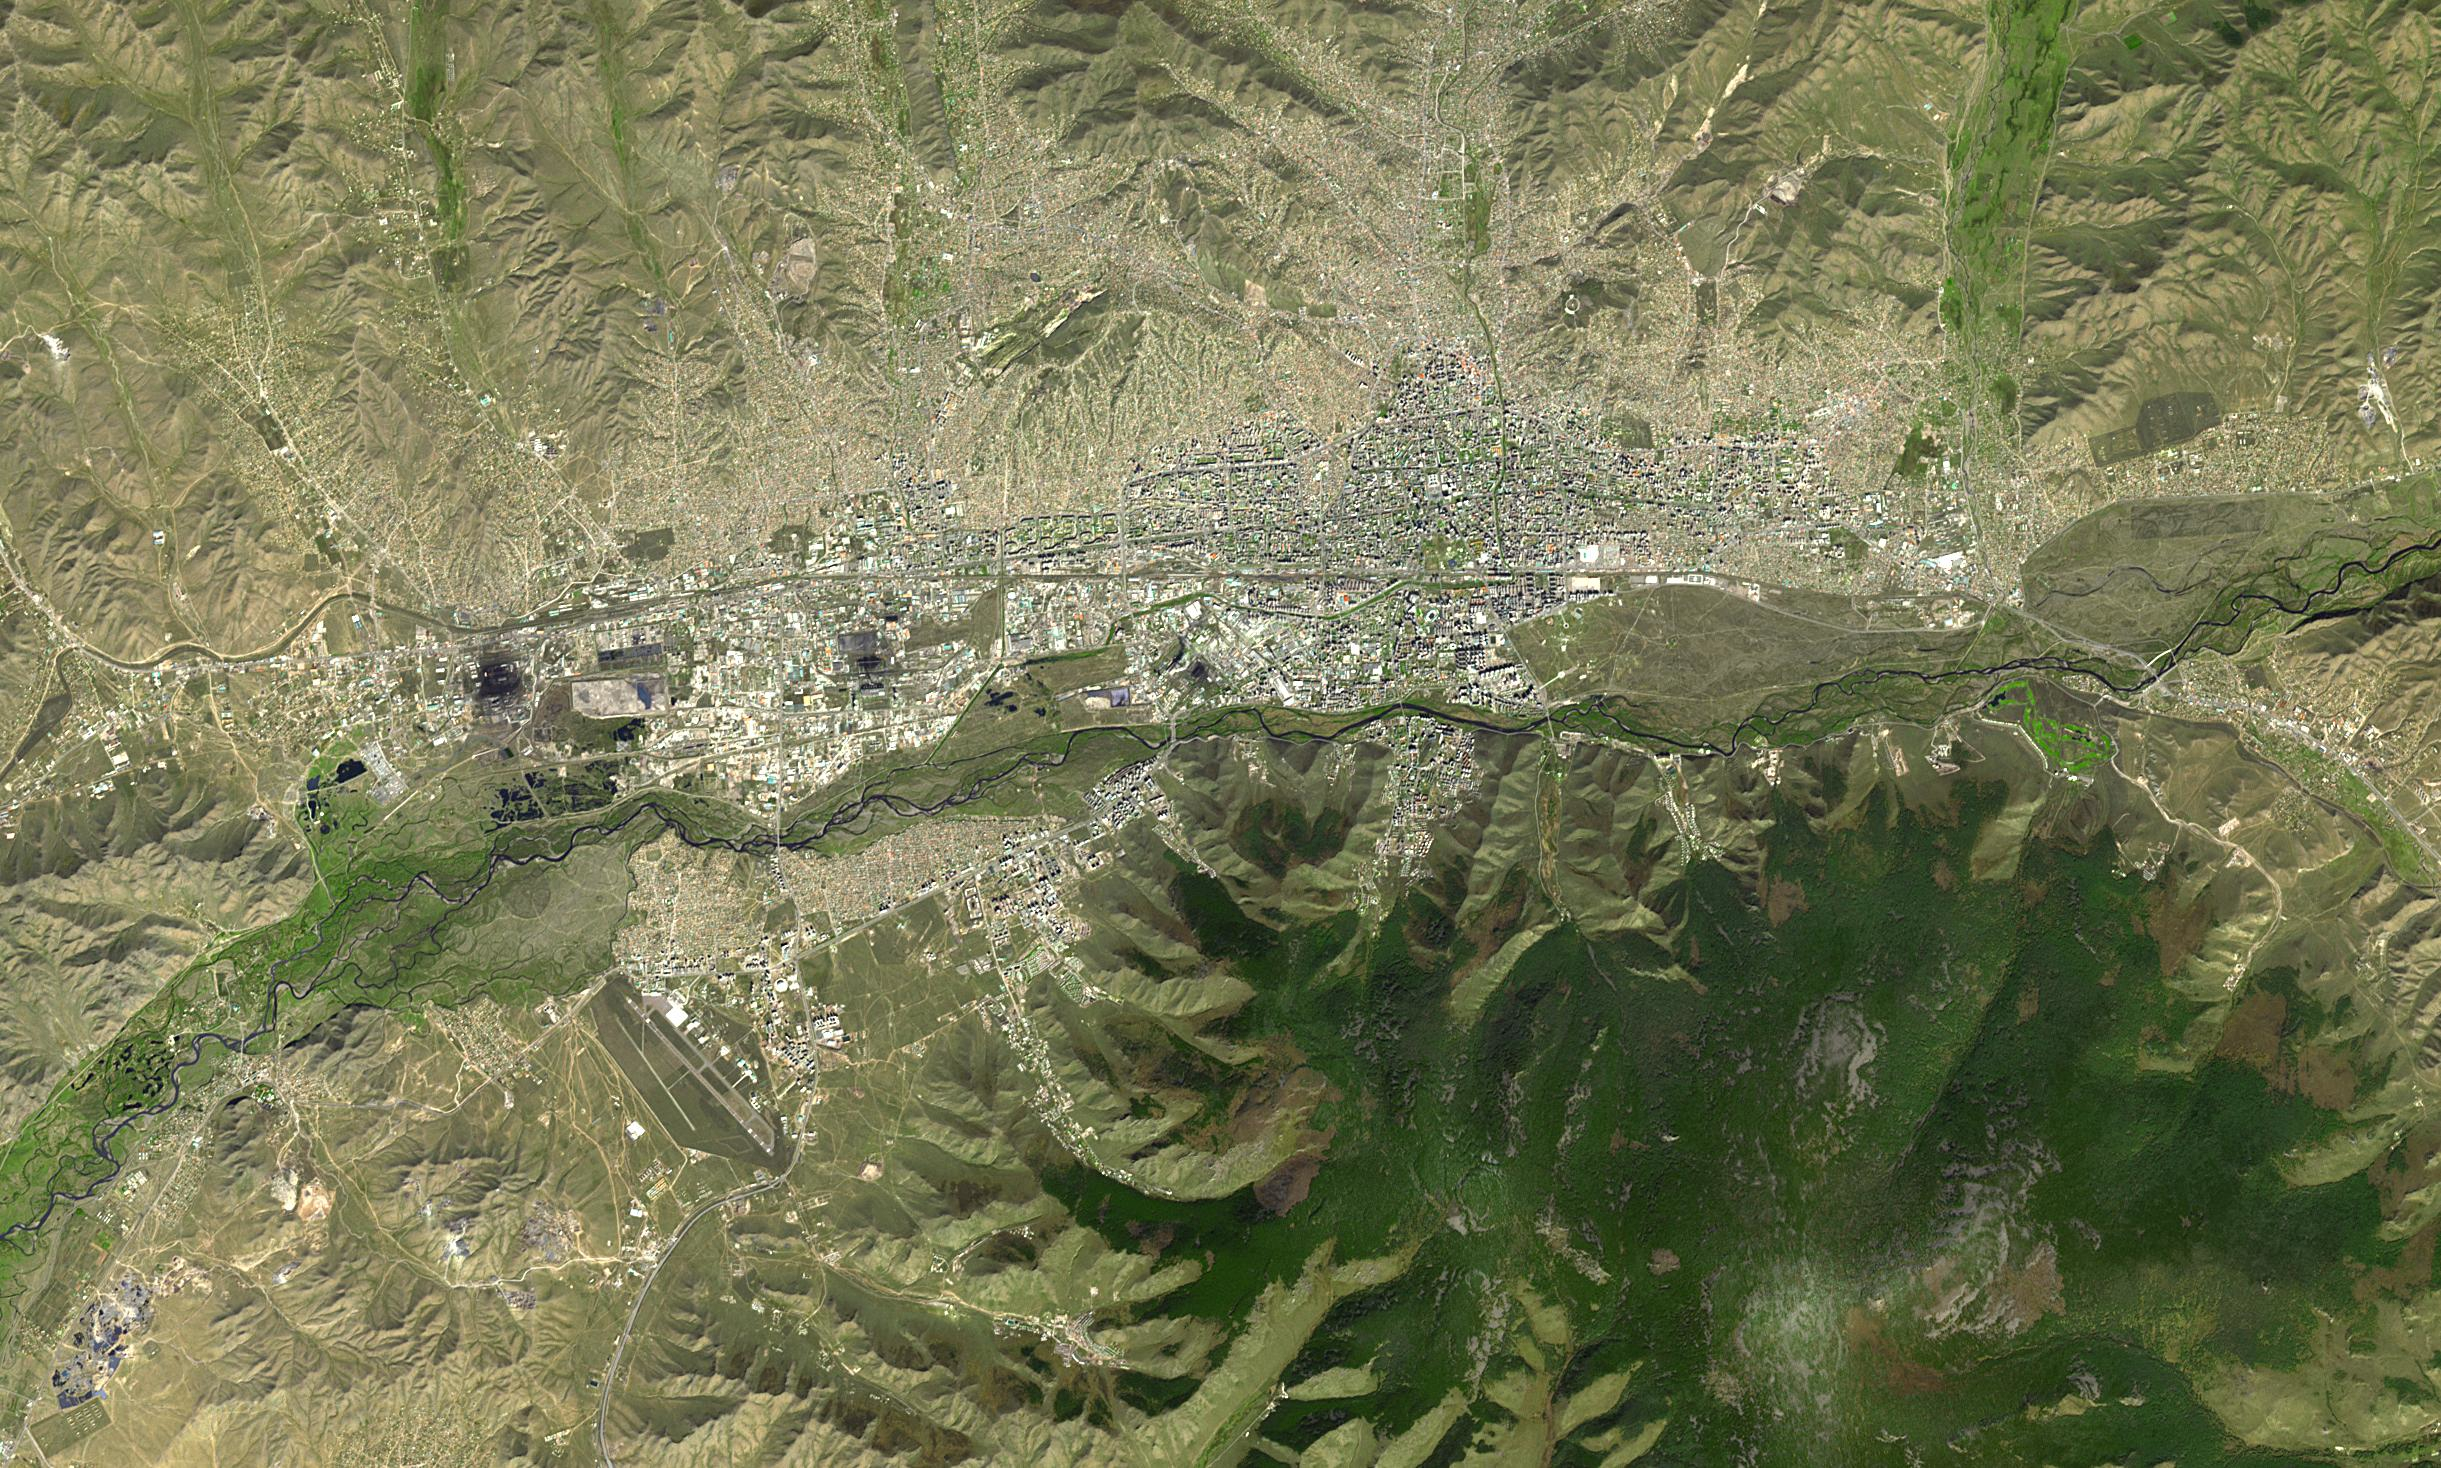

Ulaanbaatar, Mongolia

Ulaanbaatar is the capital of Mongolia, and is home to over half the country’s population of about 3 million people. Human habitation dates back more than 300,000 years. The city is located along the Tuul River Valley. Due to its location deep in the interior of Asia, and its high elevation, Ulaanbaatar is the coldest national capital in the world. The image was acquired September 19, 2022, covers an area of 21.2 by 36.6 km, and is located at 47.9 degrees north, 106.9 degrees east.

With its 14 spectral bands from the visible to the thermal infrared wavelength region and its high spatial resolution of about 50 to 300 feet (15 to 90 meters), ASTER images Earth to map and monitor the changing surface of our planet. ASTER is one of five Earth-observing instruments launched Dec. 18, 1999, on Terra. The instrument was built by Japan’s Ministry of Economy, Trade and Industry. A joint U.S./Japan science team is responsible for validation and calibration of the instrument and data products.

The broad spectral coverage and high spectral resolution of ASTER provides scientists in numerous disciplines with critical information for surface mapping and monitoring of dynamic conditions and temporal change. Example applications are monitoring glacial advances and retreats; monitoring potentially active volcanoes; identifying crop stress; determining cloud morphology and physical properties; wetlands evaluation; thermal pollution monitoring; coral reef degradation; surface temperature mapping of soils and geology; and measuring surface heat balance.

The U.S. science team is located at NASA’s Jet Propulsion Laboratory in Pasadena, Calif. The Terra mission is part of NASA’s Science Mission Directorate, Washington.

Credit: NASA/METI/AIST/Japan Space Systems, and U.S./Japan ASTER Science Team